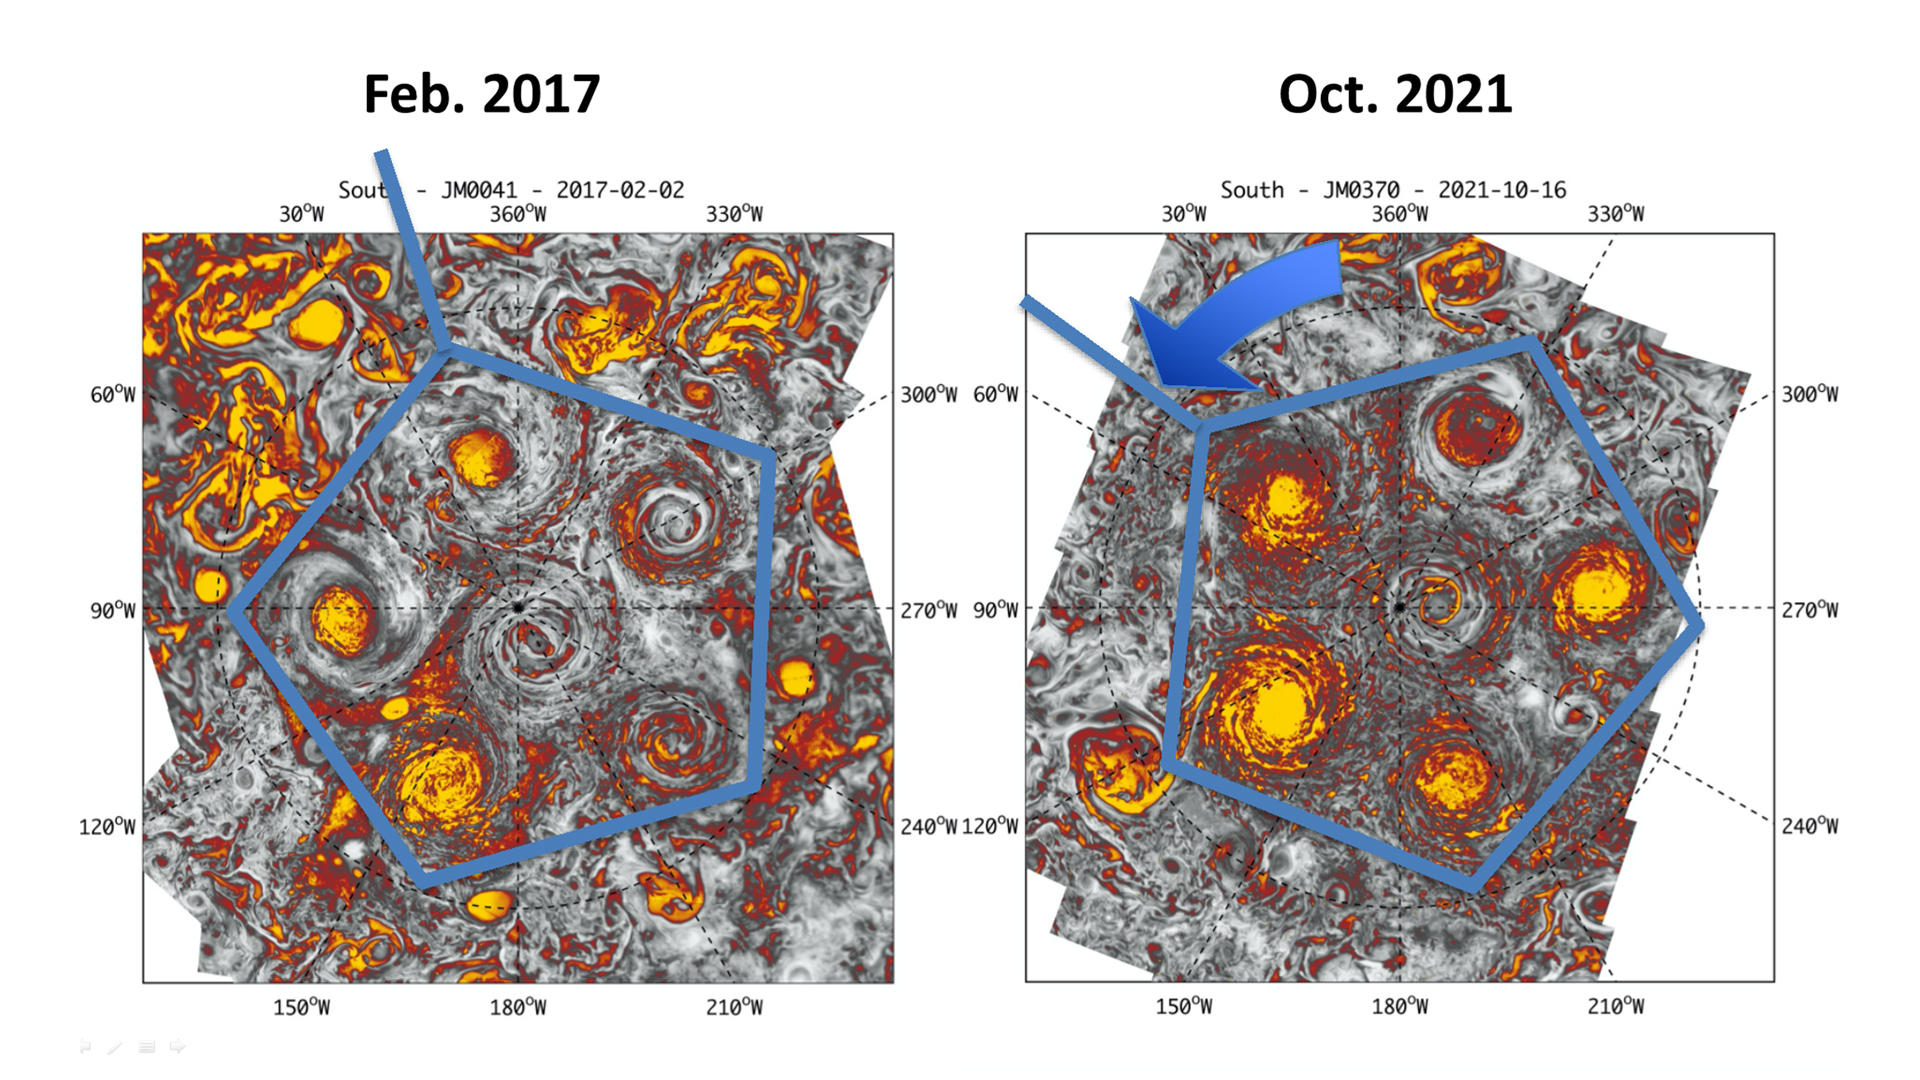

Jupiter’s Polar Vortices Over Five Years

This annotated composite image depicts the movement of the polar and circumpolar cyclones of Jupiter’s south pole between 2016 (left) and 2021 (right) as seen by the Jovian Infrared Auroral Mapper (JIRAM) instrument aboard NASA’s Juno spacecraft. In both images, five cyclones are arranged as a pentagon, with a sixth cyclone in the center (south pole).

JIRAM “sees” in infrared light not visible to the human eye. It was designed to capture the infrared light emerging from deep inside Jupiter, probing the weather layer down to 30 to 45 miles (50 to 70 kilometers) below Jupiter’s cloud tops.

Credit: NASA/JPL-Caltech/SwRI/ASI/INAF/JIRAM